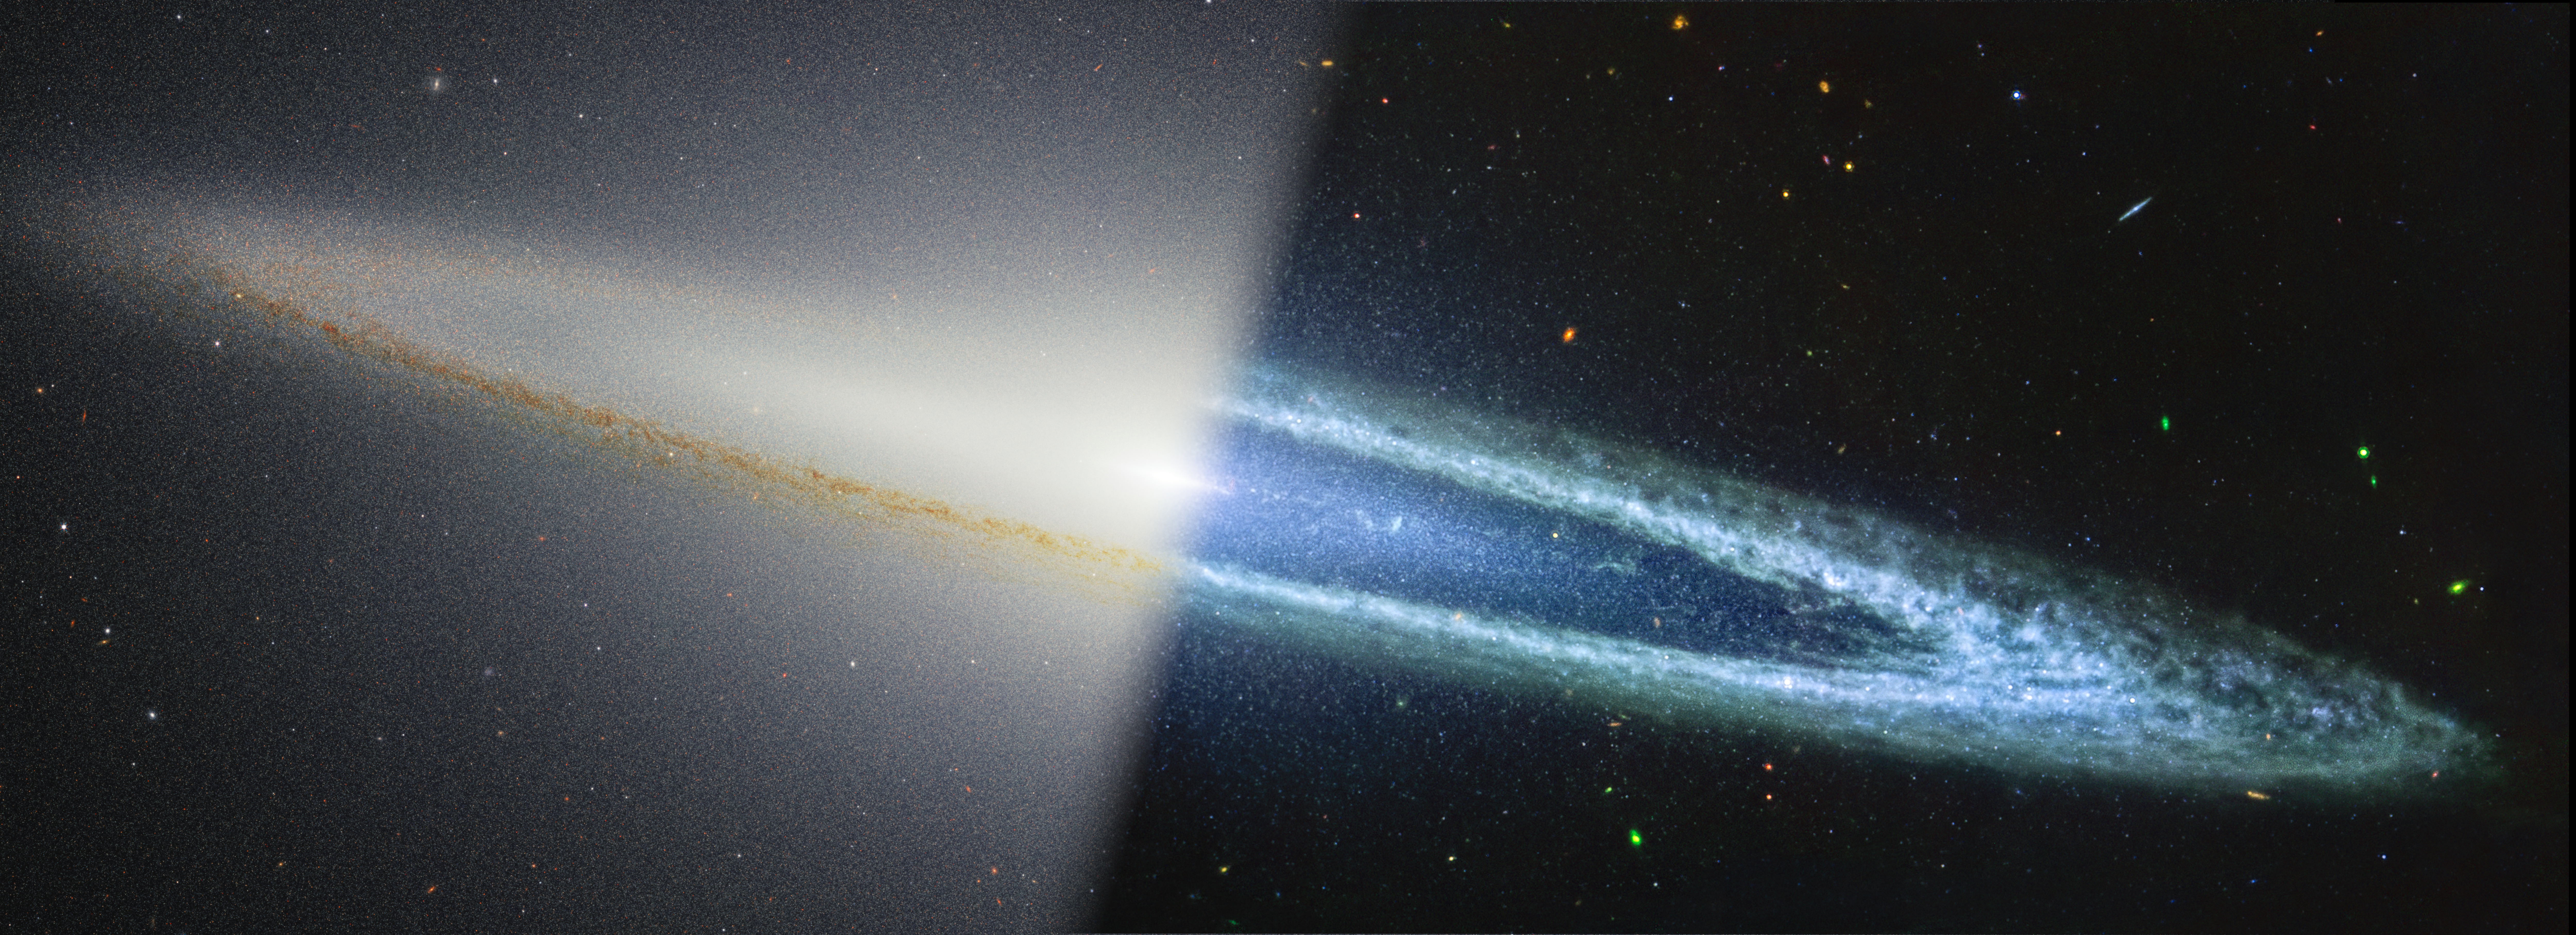

Sombrero Galaxy (NIRCam/MIRI)

The Sombrero galaxy is split diagonally in this image: near-infrared observations from NASA’s James Webb Space Telescope are at the left, and mid-infrared observations from Webb are at the right. The near-infrared image shows where dust from the outer ring blocks stellar light from the inner portions of the galaxy. Then, in the mid-infrared image actually shows that dust glowing.

The powerful resolution of Webb’s NIRCam also allows us to resolve individual stars outside of, but not necessarily at the same distance as, the galaxy, some of which appear red. These are called red giants, which are cooler stars, but their large surface area causes them to glow brightly in this image. These red giants also are detected in the mid-infrared, while the smaller, bluer stars in the near-infrared “disappear” in the longer wavelengths.

Credit: Image: NASA, ESA, CSA, STScI